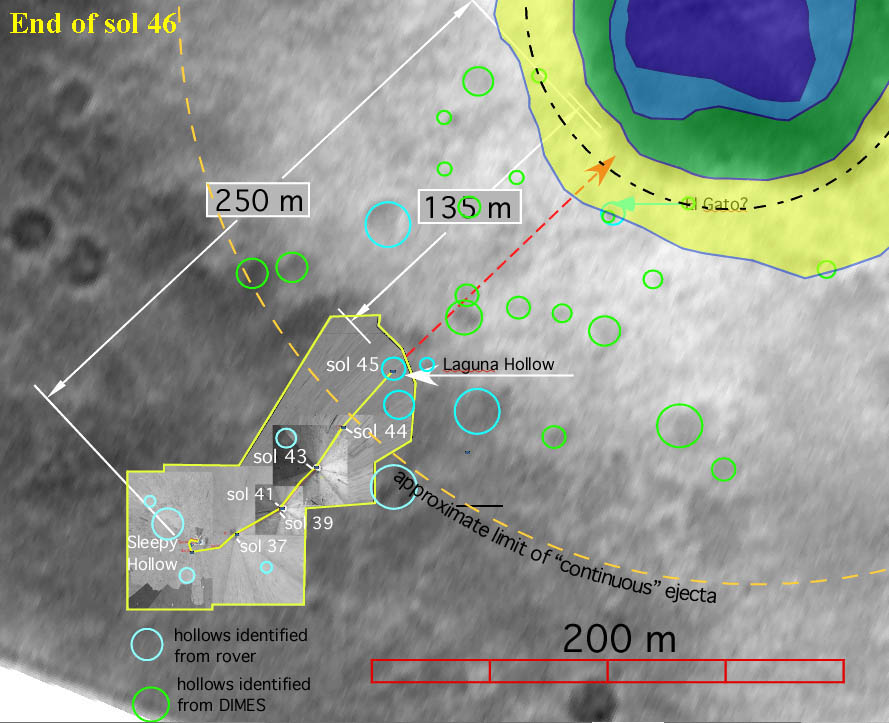

Halfway There

This map shows the Mars Exploration Rover Spirit’s travels since arriving on the red planet Jan. 3, 2004 PST. Spirit is on its way to a large crater nicknamed “Bonneville.” On the 45th day, or sol, of its mission (Feb.18, 2004), it stopped off at the shallow depression dubbed “Laguna Hollow” to investigate the fine-grained soil contained there. The rover is not far from Bonneville’s ejecta, the blanket of material expelled from the crater when it was hit by whatever celestial object created it. So far, Spirit has traveled about 120 meters from its lander. Data within the yellow box represent a digital map made of images taken by rover’s panoramic and navigation cameras. Data outside this box are a composite of images from the rover’s descent image motion estimation system camera and the orbiter Mars Global Surveyor.

Credit: NASA/JPL/Cornell/MSSS/OSU/New Mexico Museum of Natural History and Science